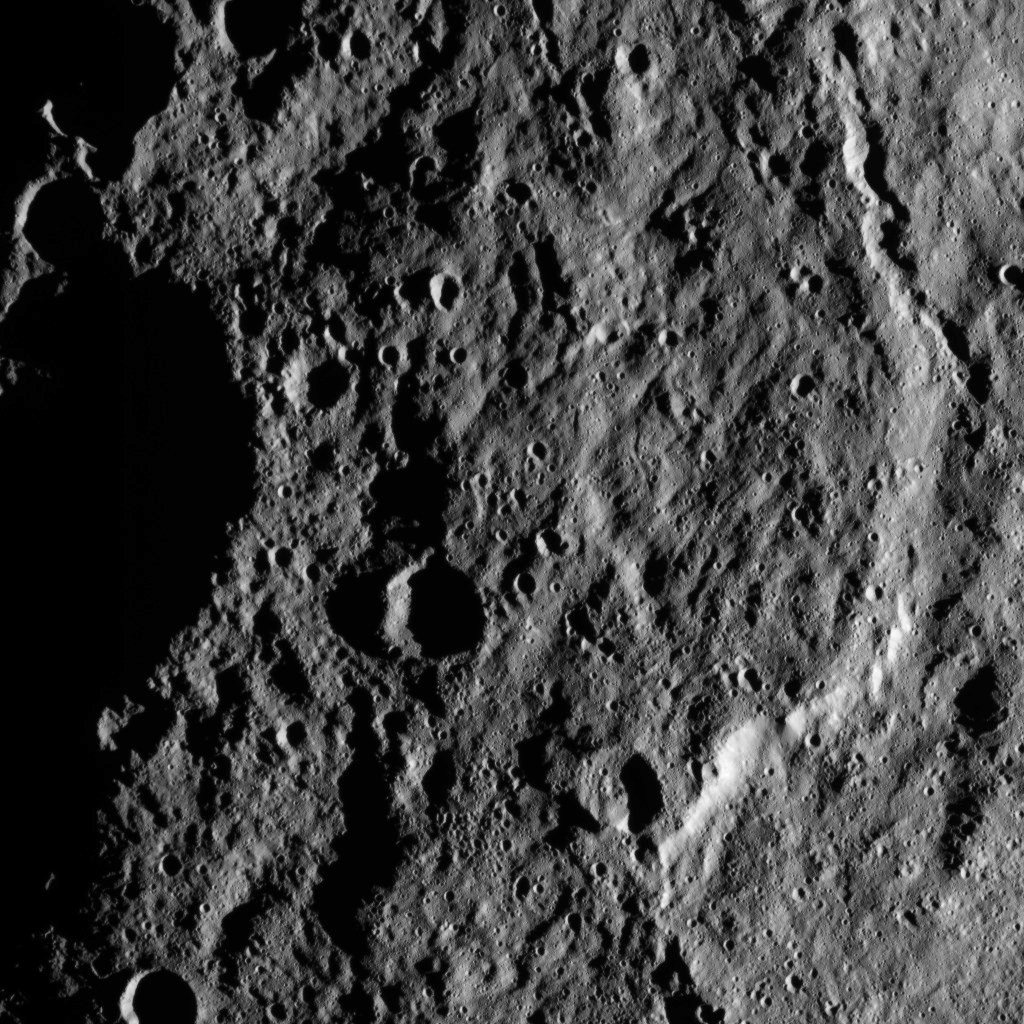

Dawn HAMO Image 19

This image, taken by NASA’s Dawn spacecraft, shows the surface of dwarf planet Ceres from an altitude of 915 miles (1,470 kilometers). The image, with a resolution of 450 feet (140 meters) per pixel, was taken on August 26, 2015.

Dawn’s mission is managed by JPL for NASA’s Science Mission Directorate in Washington. Dawn is a project of the directorate’s Discovery Program, managed by NASA’s Marshall Space Flight Center in Huntsville, Alabama. UCLA is responsible for overall Dawn mission science. Orbital ATK, Inc., in Dulles, Virginia, designed and built the spacecraft. The German Aerospace Center, the Max Planck Institute for Solar System Research, the Italian Space Agency and the Italian National Astrophysical Institute are international partners on the mission team.

Credit: NASA/JPL-Caltech/UCLA/MPS/DLR/IDA